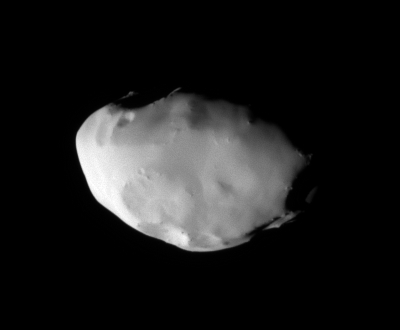

A Closer Look at Telesto (Monochrome)

These views show surface features and color variation on the Trojan moon Telesto. The smooth surface of this moon suggests that, like Pandora, it is covered with a mantle of fine, dust-sized icy material.

The monochrome image was taken in visible light. To create the false-color view (see PIA07697), ultraviolet, green and infrared images were combined into a single black and white picture that isolates and maps regional color differences. This “color map” was then superposed over a clear-filter image. The origin of the color differences is not yet understood, but may be caused by subtle differences in the surface composition or the sizes of grains making up the icy soil.

Tiny Telesto is a mere 24 kilometers (15 miles) wide.

The image was acquired with the Cassini spacecraft narrow-angle camera on Dec. 25, 2005 at a distance of approximately 20,000 kilometers (12,000 miles) from Telesto and at a Sun-Telesto-spacecraft, or phase, angle of 58 degrees. Image scale is 118 meters (387 feet) per pixel.

The Cassini-Huygens mission is a cooperative project of NASA, the European Space Agency and the Italian Space Agency. The Jet Propulsion Laboratory, a division of the California Institute of Technology in Pasadena, manages the mission for NASA’s Science Mission Directorate, Washington, D.C. The Cassini orbiter and its two onboard cameras were designed, developed and assembled at JPL. The imaging operations center is based at the Space Science Institute in Boulder, Colo.

Credit: NASA/JPL/Space Science Institute